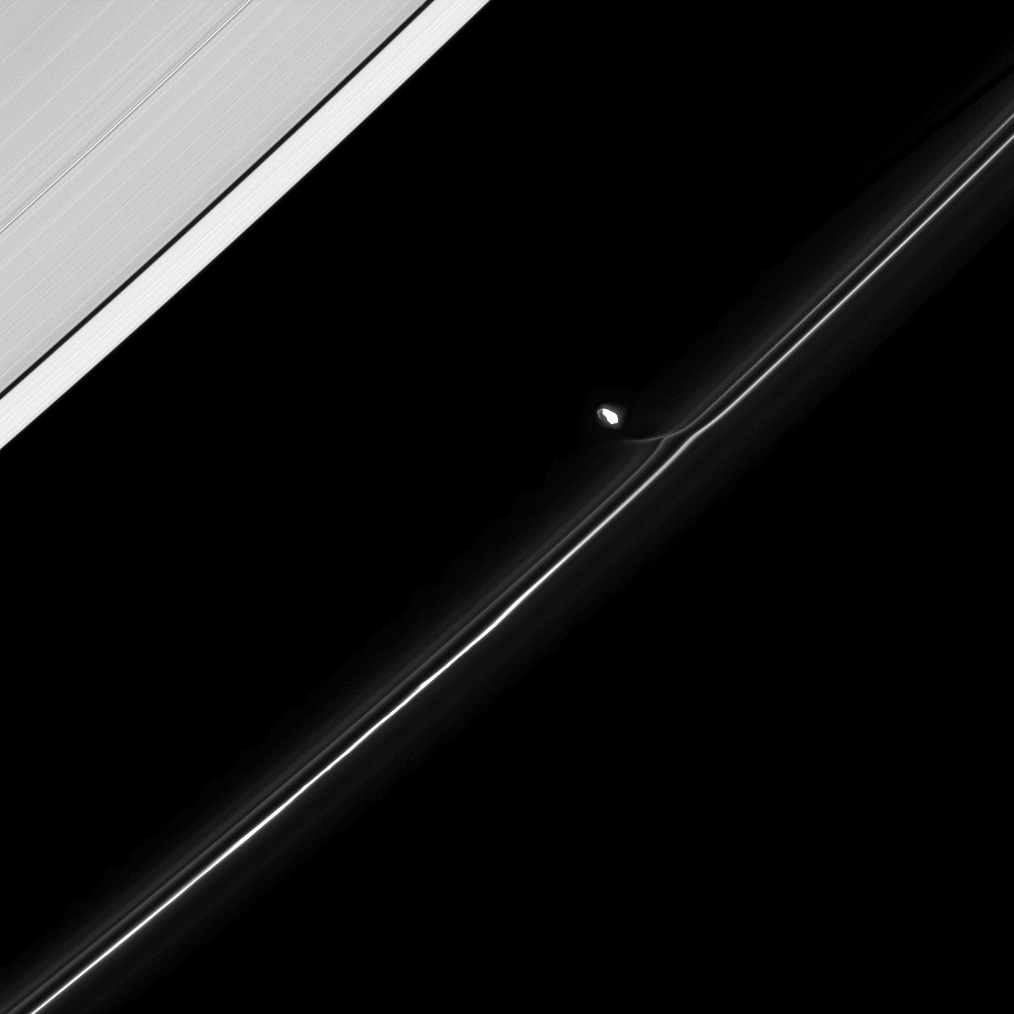

On His Merry Way

Fresh from an encounter with Saturn’s F ring, the moon Prometheus continues in its orbit.

The gravity of potato-shaped Prometheus (86 kilometers, or 53 miles across) periodically creates streamer-channels in the F ring. See PIA10461 and PIA10593 to learn more. To watch a movie of this process, see PIA08397. Most of Prometheus is overexposed in this image.

This view looks toward the sunlit side of the rings from about 44 degrees below the ringplane. The image was taken in visible light with the Cassini spacecraft narrow-angle camera on April 24, 2009. The view was obtained at a distance of approximately 1 million kilometers (621,000 miles) from Prometheus and at a Sun-Prometheus-spacecraft, or phase, angle of 75 degrees. Image scale is 6 kilometers (4 miles) per pixel.

The Cassini-Huygens mission is a cooperative project of NASA, the European Space Agency and the Italian Space Agency. The Jet Propulsion Laboratory, a division of the California Institute of Technology in Pasadena, manages the mission for NASA’s Science Mission Directorate, Washington, D.C. The Cassini orbiter and its two onboard cameras were designed, developed and assembled at JPL. The imaging operations center is based at the Space Science Institute in Boulder, Colo.

Credit: NASA/JPL/Space Science Institute